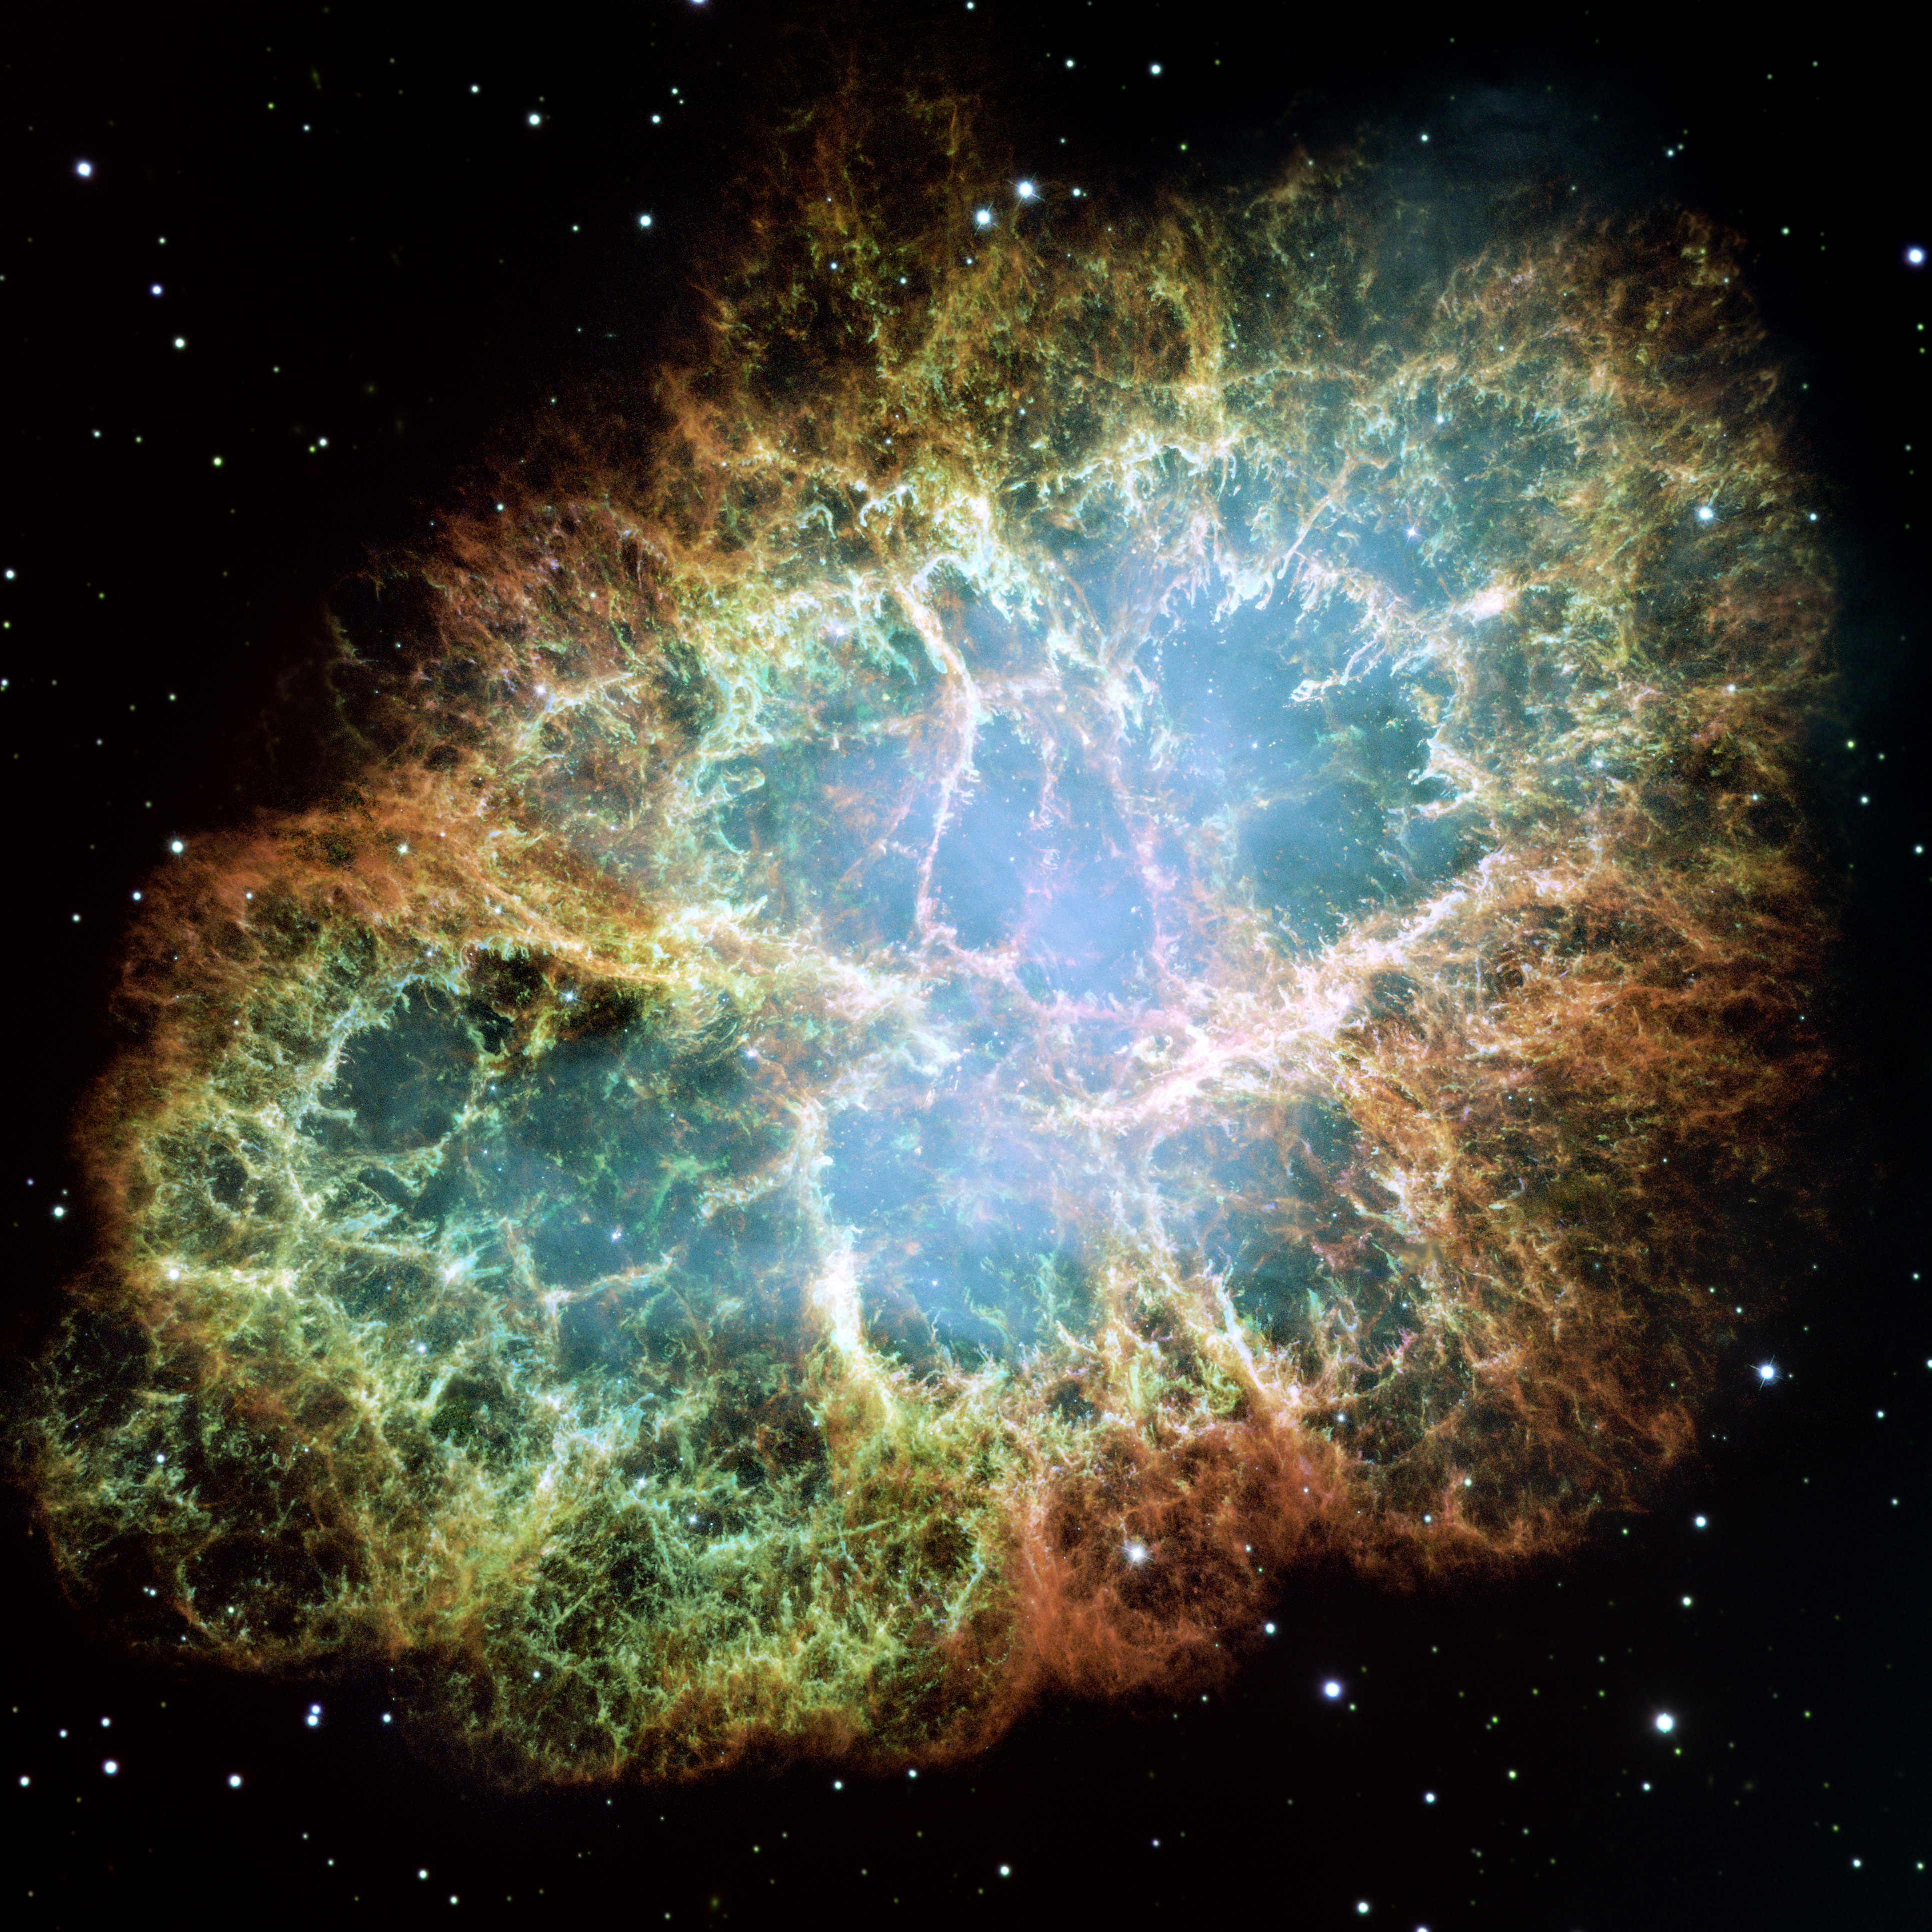

Most Detailed Image of the Crab Nebula

This new Hubble image — one among the largest ever produced with the Earth-orbiting observatory — shows the most detailed view so far of the entire Crab Nebula ever made. The Crab is arguably the single most interesting object, as well as one of the most studied, in all of astronomy. The image is the largest image ever taken with Hubble’s WFPC2 workhorse camera.

The Crab Nebula is one of the most intricately structured and highly dynamical objects ever observed. The new Hubble image of the Crab was assembled from 24 individual exposures taken with the NASA/ESA Hubble Space Telescope and is the highest resolution image of the entire Crab Nebula ever made.

Credit: NASA/ESA/JPL/Arizona State Univ.